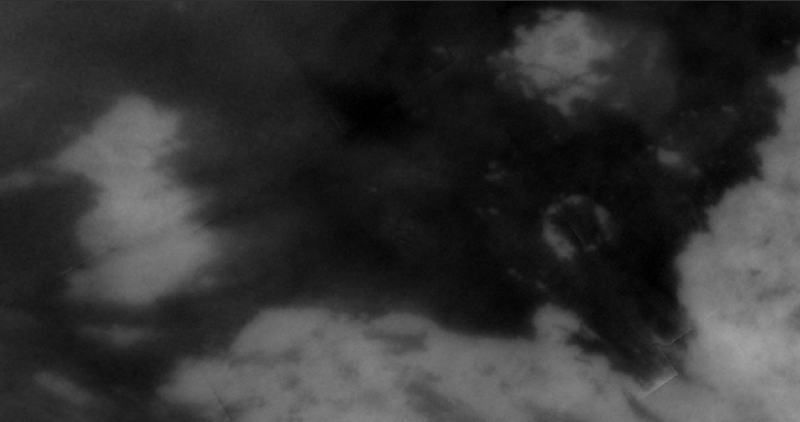

Comparing Notes on Titan — Radar & Imaging Science Subsystem

This short movie shows how data from two different instruments on the Cassini spacecraft can be combined to give an integrated view of Titan’s surface.

The first frame — a mosaic of near-infrared images from Cassini’s Imaging Science Subsystem — shows a 1,150-by 900-kilometer (715-by 560-mile) region near Titan’s equator. North is up. At the bottom right is the edge of the large bright feature named Xanadu, which was first seen in NASA Hubble Space Telescope images in 1994. At the left is a smaller bright area named Shikoku Facula. The dark plains in between, called Shangri-La, are punctuated by numerous smaller bright features. This mosaic (

PIA07754

) was made from images acquired during Titan flyby in October 2005.

The second movie frame shows the full extent of a radar image acquired with the Synthetic Aperture Radar during a flyby of Titan on April 30, 2006. Some bright and dark areas of the radar image correlate to the visible-light camera view, such as the bright 90-kilometer (60-mile) diameter ring feature to the right of center named Guabonito, but others do not. The radar images reveal that many of the large dark areas appear to be covered in dark streaks, which are also seen elsewhere on Titan. The streaks seem to be dunes of some kind of granular material (see PIA03567).

Some particularly interesting areas include a dark spot at the northeastern end of Shikoku, which is not obvious in the Imaging Science Subsystem data. What appear to be channels across Shikoku are seen in the Imaging Science Subsystem data as very dark, and are perhaps filled with the same dark material that makes the dunes. Within Shangri-la, many of the small spots that look bright to the Imaging Science Subsystem are very prominent as bright spots in the radar image, suggesting they may be rugged hills poking up above the dark plains.

In the third frame, two segments of the radar image are highlighted, which have been more strongly enhanced (see PIA08425 and PIA08426 for these two images). Guabonito and Shikoku Facula are labeled.

There are artifacts present in the view once the radar image fades in — these are due to the asymmetrical shape of the overlaid radar image.

Multiple sets of data are needed to understand a complex world like Titan. As the Cassini mission continues to fly by Titan and observe different regions of its surface, there will be more and more areas where comparative analyses can be done.

The Cassini-Huygens mission is a cooperative project of NASA, the European Space Agency and the Italian Space Agency. The Jet Propulsion Laboratory, a division of the California Institute of Technology in Pasadena, manages the mission for NASA’s Science Mission Directorate, Washington, D.C. The Cassini orbiter and its two onboard cameras were designed, developed and assembled at JPL. The radar instrument was built by JPL and the Italian Space Agency, working with team members from the United States and several European countries. The imaging operations center is based at the Space Science Institute in Boulder, Colo.

Credit: NASA/JPL-Caltech/Space Science Institute